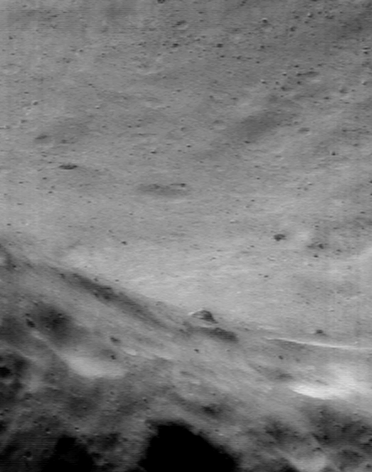

A Different World, Just Over the Hill

A fascinating finding from NEAR Shoemaker images is that even on a tiny world like Eros, geology can change just over the next hill. Such an abrupt change may not be surprising to someone driving from the Rocky Mountains to the western Plains, but it’s a big surprise on an asteroid only 33 kilometers (21 miles) long. This NEAR Shoemaker picture, taken August 10, 2000, from an orbital altitude of 51 kilometers (32 miles), captured the view over an ancient, crater-battered hill into a valley where craters have been obliterated by resurfacing. The whole scene is only 1.6 kilometers (1 mile) across.

Built and managed by The Johns Hopkins University Applied Physics Laboratory, Laurel, Maryland, NEAR was the first spacecraft launched in NASA’s Discovery Program of low-cost, small-scale planetary missions. See the NEAR web page at http://near.jhuapl.edu/ for more details.

Credit: NASA/JPL/JHUAPL